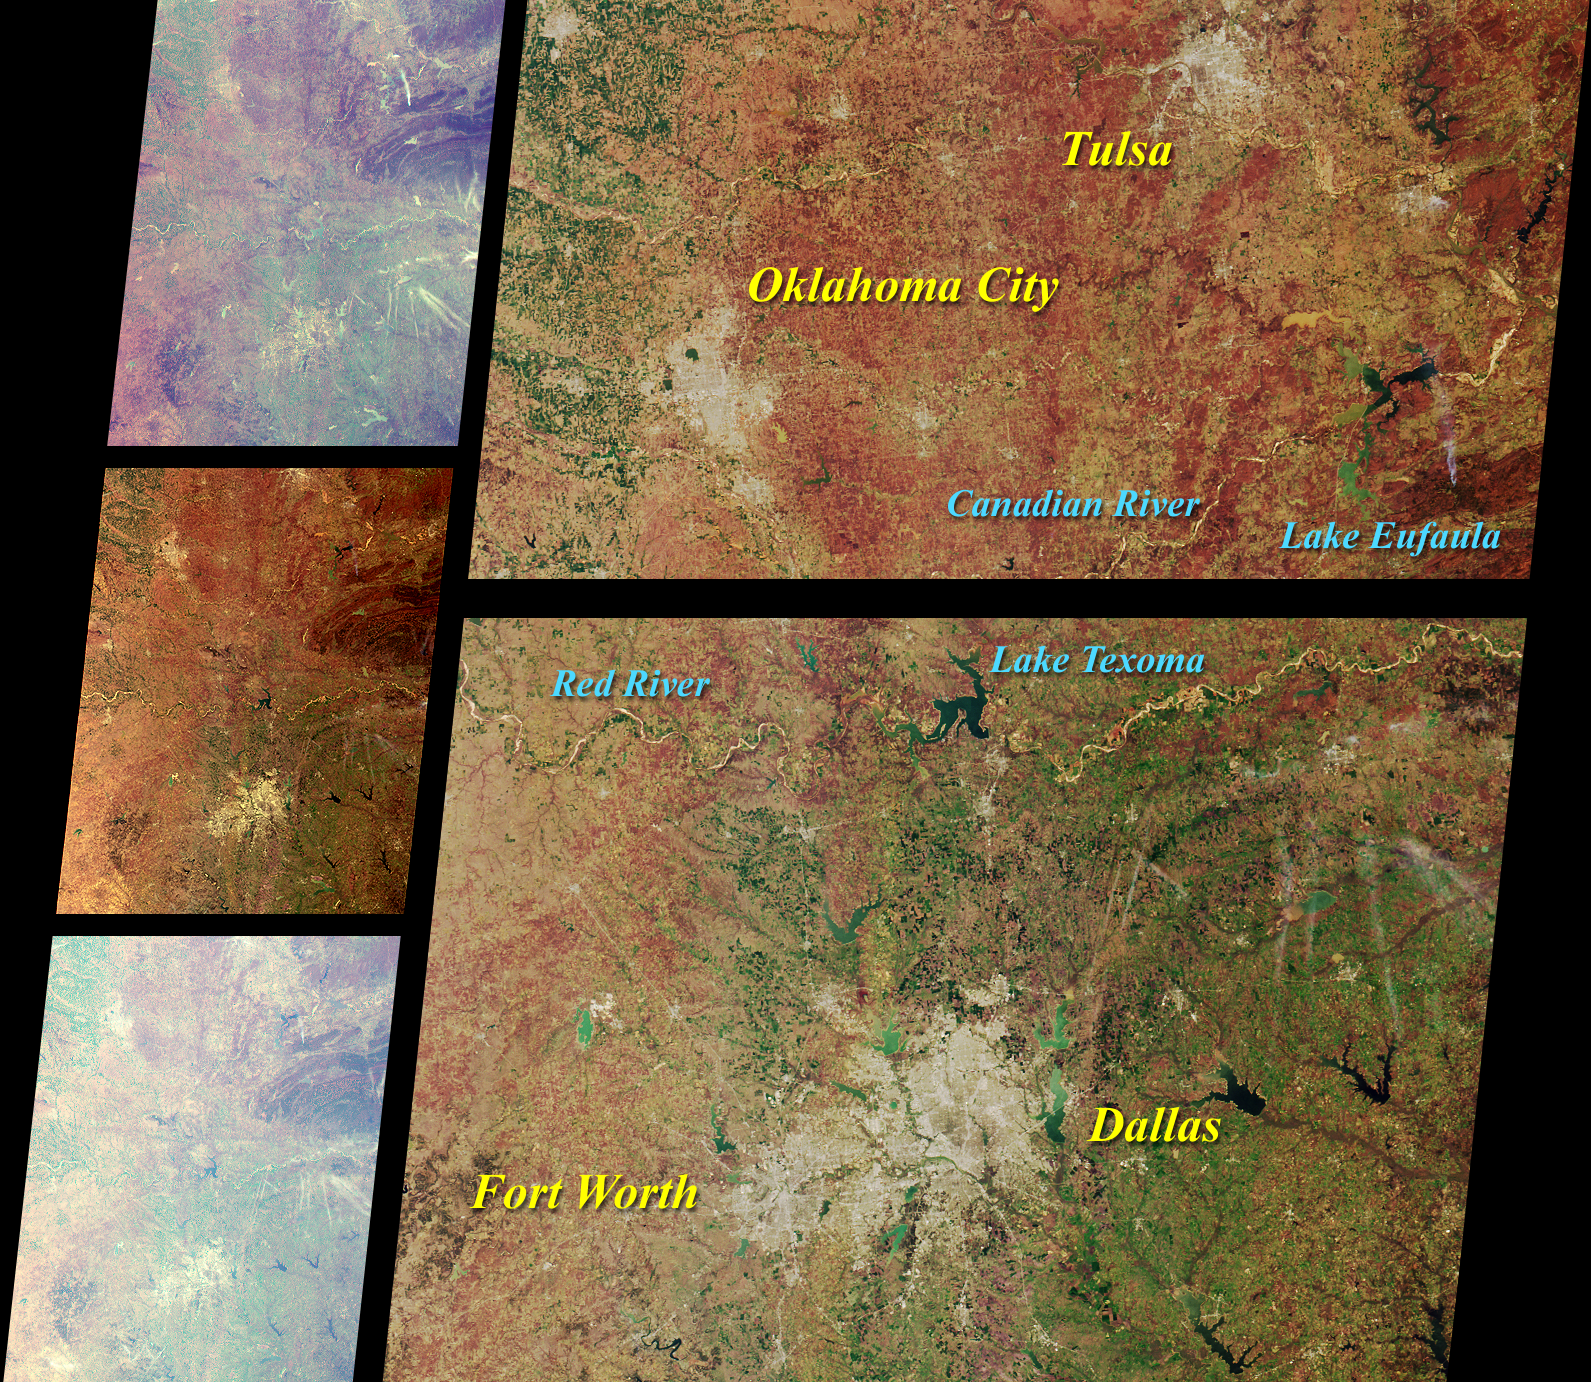

MISR Scans the Texas-Oklahoma Border

These MISR images of Oklahoma and north Texas were acquired on March 12, 2000 during Terra orbit 1243. The three images on the left, from top to bottom, are from the 70-degree forward viewing camera, the vertical-viewing (nadir) camera, and the 70-degree aftward viewing camera. The higher brightness, bluer tinge, and reduced contrast of the oblique views result primarily from scattering of sunlight in the Earth’s atmosphere, though some color and brightness variations are also due to differences in surface reflection at the different angles. The longer slant path through the atmosphere at the oblique angles also accentuates the appearance of thin, high-altitude cirrus clouds.

On the right, two areas from the nadir camera image are shown in more detail, along with notations highlighting major geographic features. The south bank of the Red River marks the boundary between Texas and Oklahoma. Traversing brush-covered and grassy plains, rolling hills, and prairies, the Red River and the Canadian River are important resources for farming, ranching, public drinking water, hydroelectric power, and recreation. Both originate in New Mexico and flow eastward, their waters eventually discharging into the Mississippi River.

A smoke plume to the north of the Ouachita Mountains and east of Lake Eufaula is visible in the detailed nadir imagery. The plume is also very obvious at the 70-degree forward view angle, to the right of center and about one-fourth of the way down from the top of the image.

MISR was built and is managed by NASA’s Jet Propulsion Laboratory, Pasadena, CA, for NASA’s Office of Earth Science, Washington, DC. The Terra satellite is managed by NASA’s Goddard Space Flight Center, Greenbelt, MD. JPL is a division of the California Institute of Technology.

Credit: NASA/GSFC/JPL, MISR Team